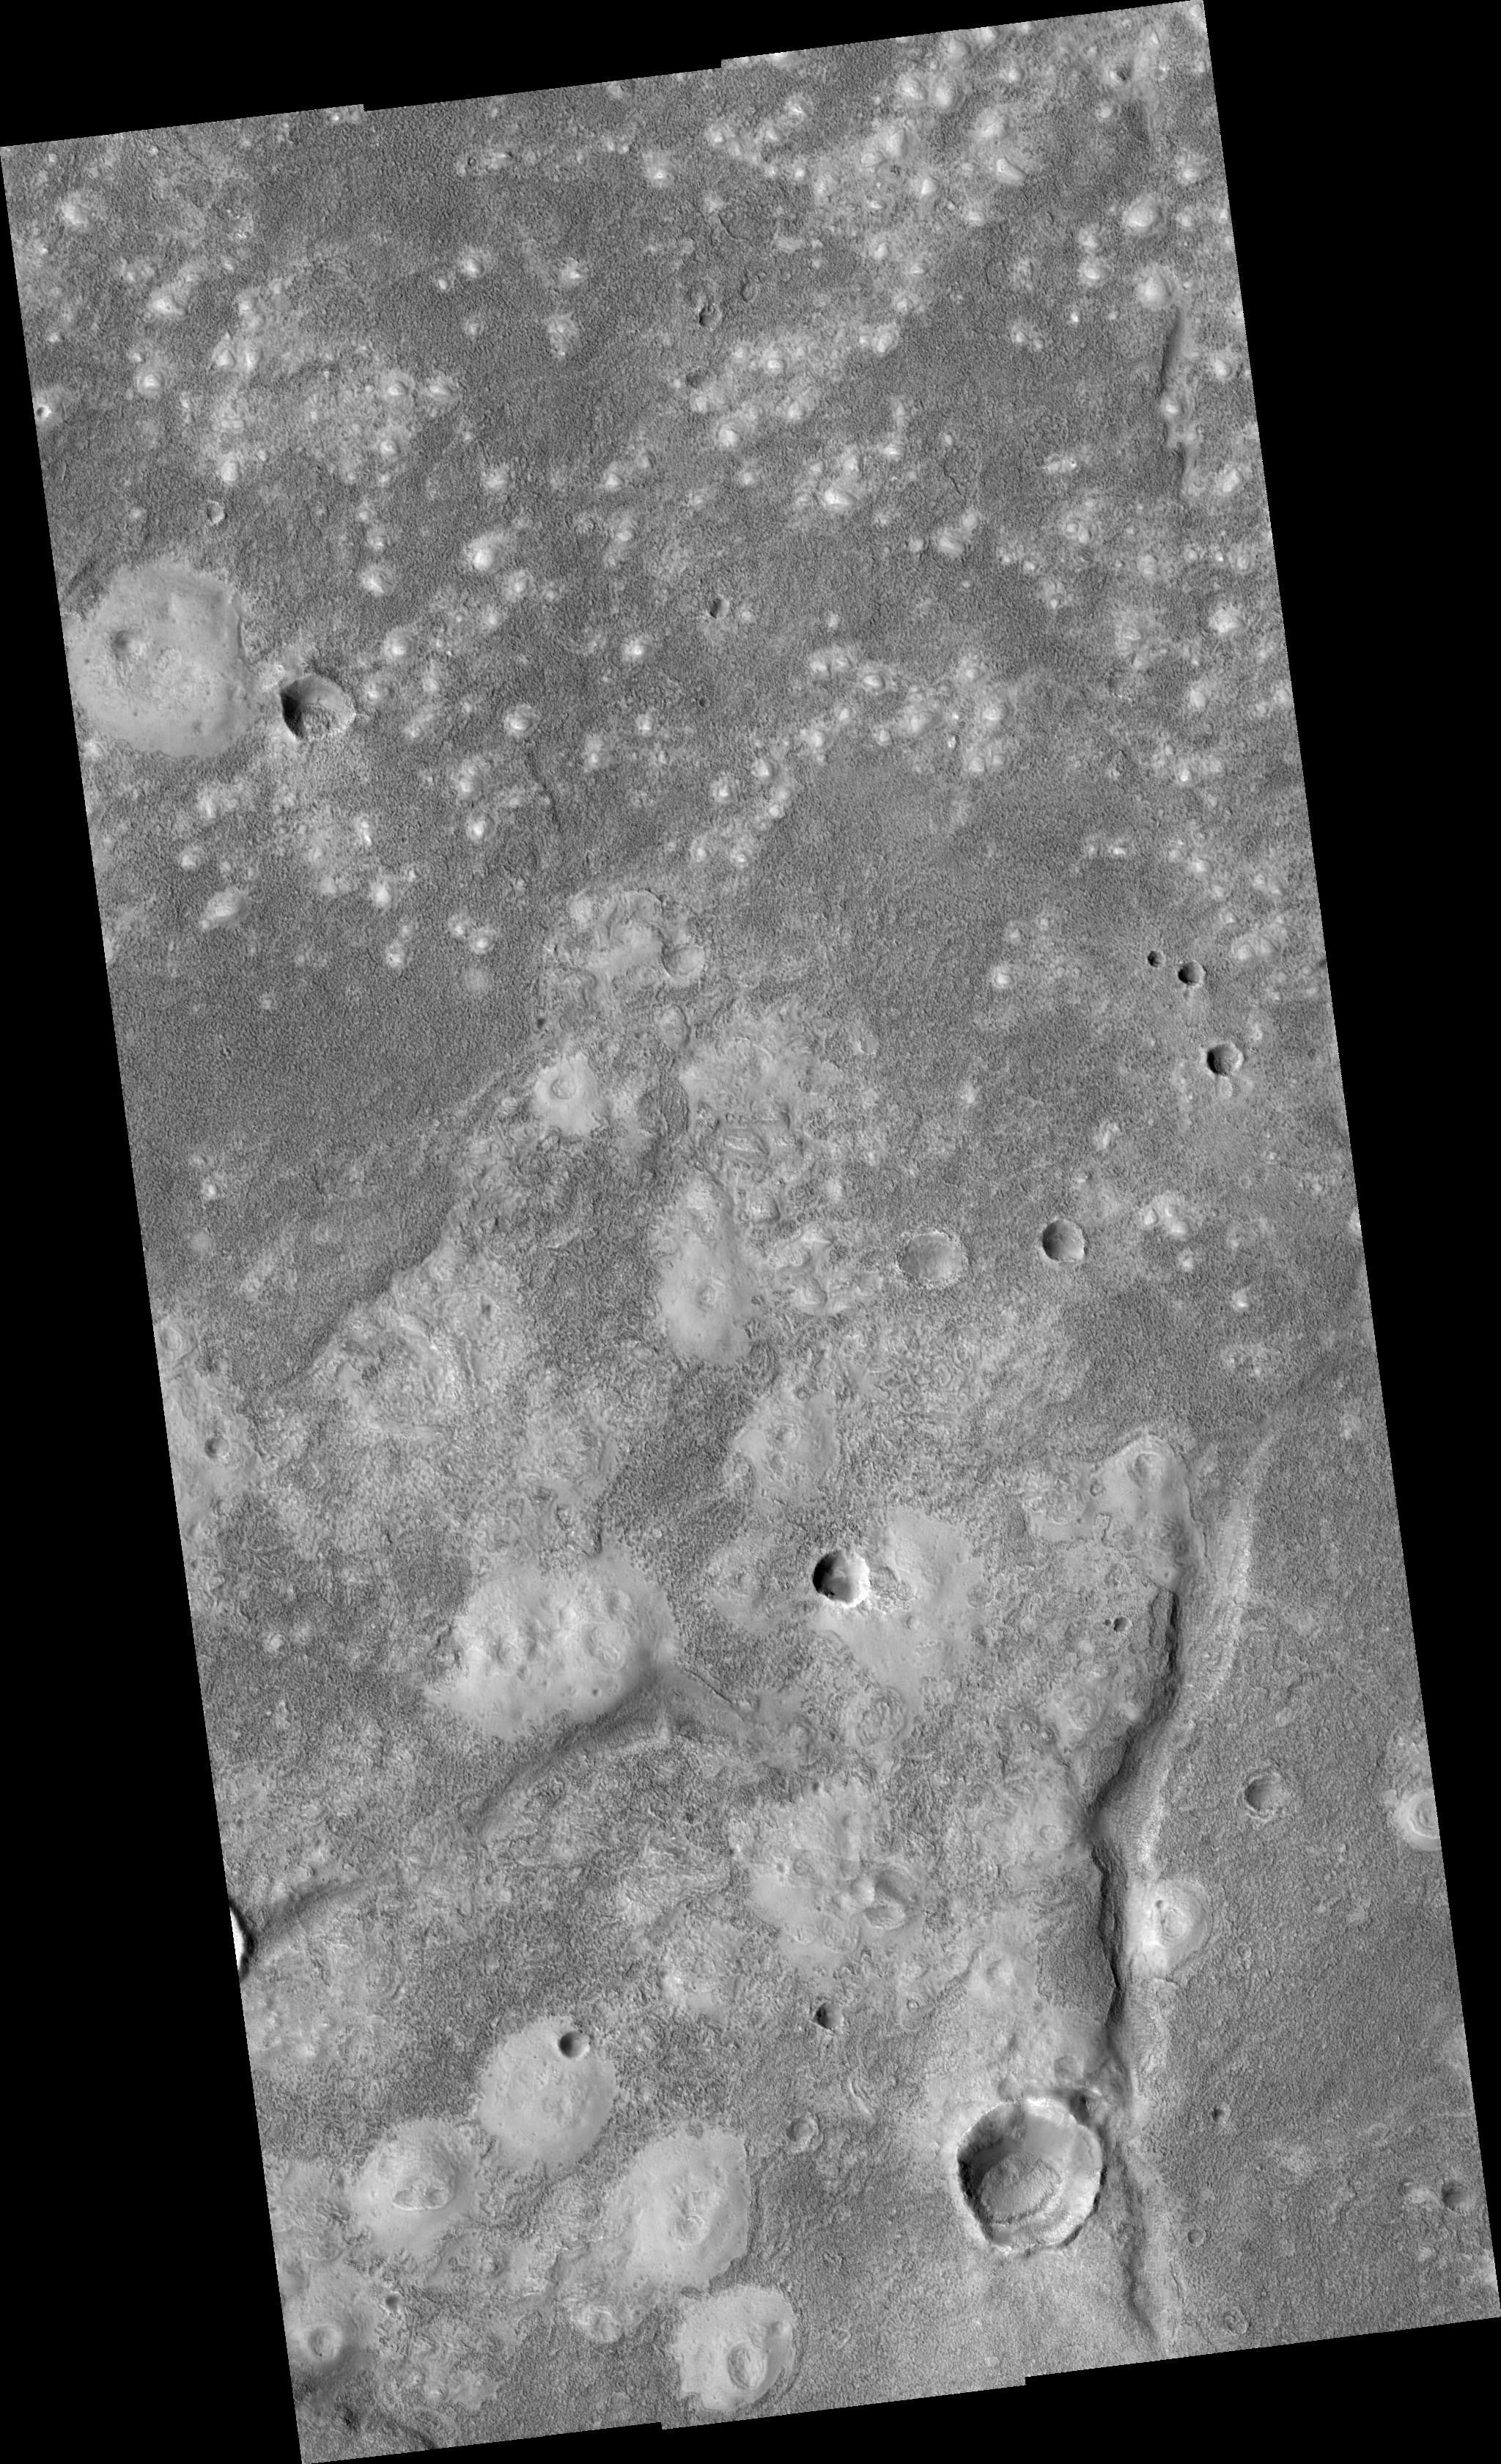

Knobs and Mounds on the Northern Plains

This image shows surface features on the northern plains of Mars.

Light-toned mounds occur across the image. The northern part of the image is dominated by small knobs or patches, while there are features hundreds of meters across to the south. The larger features frequently have one or more craters and an irregular shape; it has been proposed that these features are mud volcanoes, which erupt mud instead of lava. On Earth, mud volcanoes usually form in conditions of tectonic pressurization or rapid burial of sediments.

At high resolution, the knobs show some fine lineations which may be wind-blown material, but are otherwise very smooth. In between the mounds the surface is rough and rich in boulders. The few boulders on the mounds were likely ejected from nearby impact craters. Information like this from HiRISE images provides useful constraints on the formation and material of these knobs and cones.

Observation Geometry
Image PSP_001916_2220 was taken by the High Resolution Imaging Science Experiment (HiRISE) camera onboard the Mars Reconnaissance Orbiter spacecraft on 23-Dec-2006. The complete image is centered at 41.8 degrees latitude, 332.5 degrees East longitude. The range to the target site was 302.4 km (189.0 miles). At this distance the image scale ranges from 30.3 cm/pixel (with 1 x 1 binning) to 60.5 cm/pixel (with 2 x 2 binning). The image shown here has been map-projected to 25 cm/pixel and north is up. The image was taken at a local Mars time of 03:24 PM and the scene is illuminated from the west with a solar incidence angle of 55 degrees, thus the sun was about 35 degrees above the horizon. At a solar longitude of 155.1 degrees, the season on Mars is Northern Summer.

NASA’s Jet Propulsion Laboratory, a division of the California Institute of Technology in Pasadena, manages the Mars Reconnaissance Orbiter for NASA’s Science Mission Directorate, Washington. Lockheed Martin Space Systems, Denver, is the prime contractor for the project and built the spacecraft. The High Resolution Imaging Science Experiment is operated by the University of Arizona, Tucson, and the instrument was built by Ball Aerospace and Technology Corp., Boulder, Colo.

Credit: NASA/JPL/Univ. of Arizona